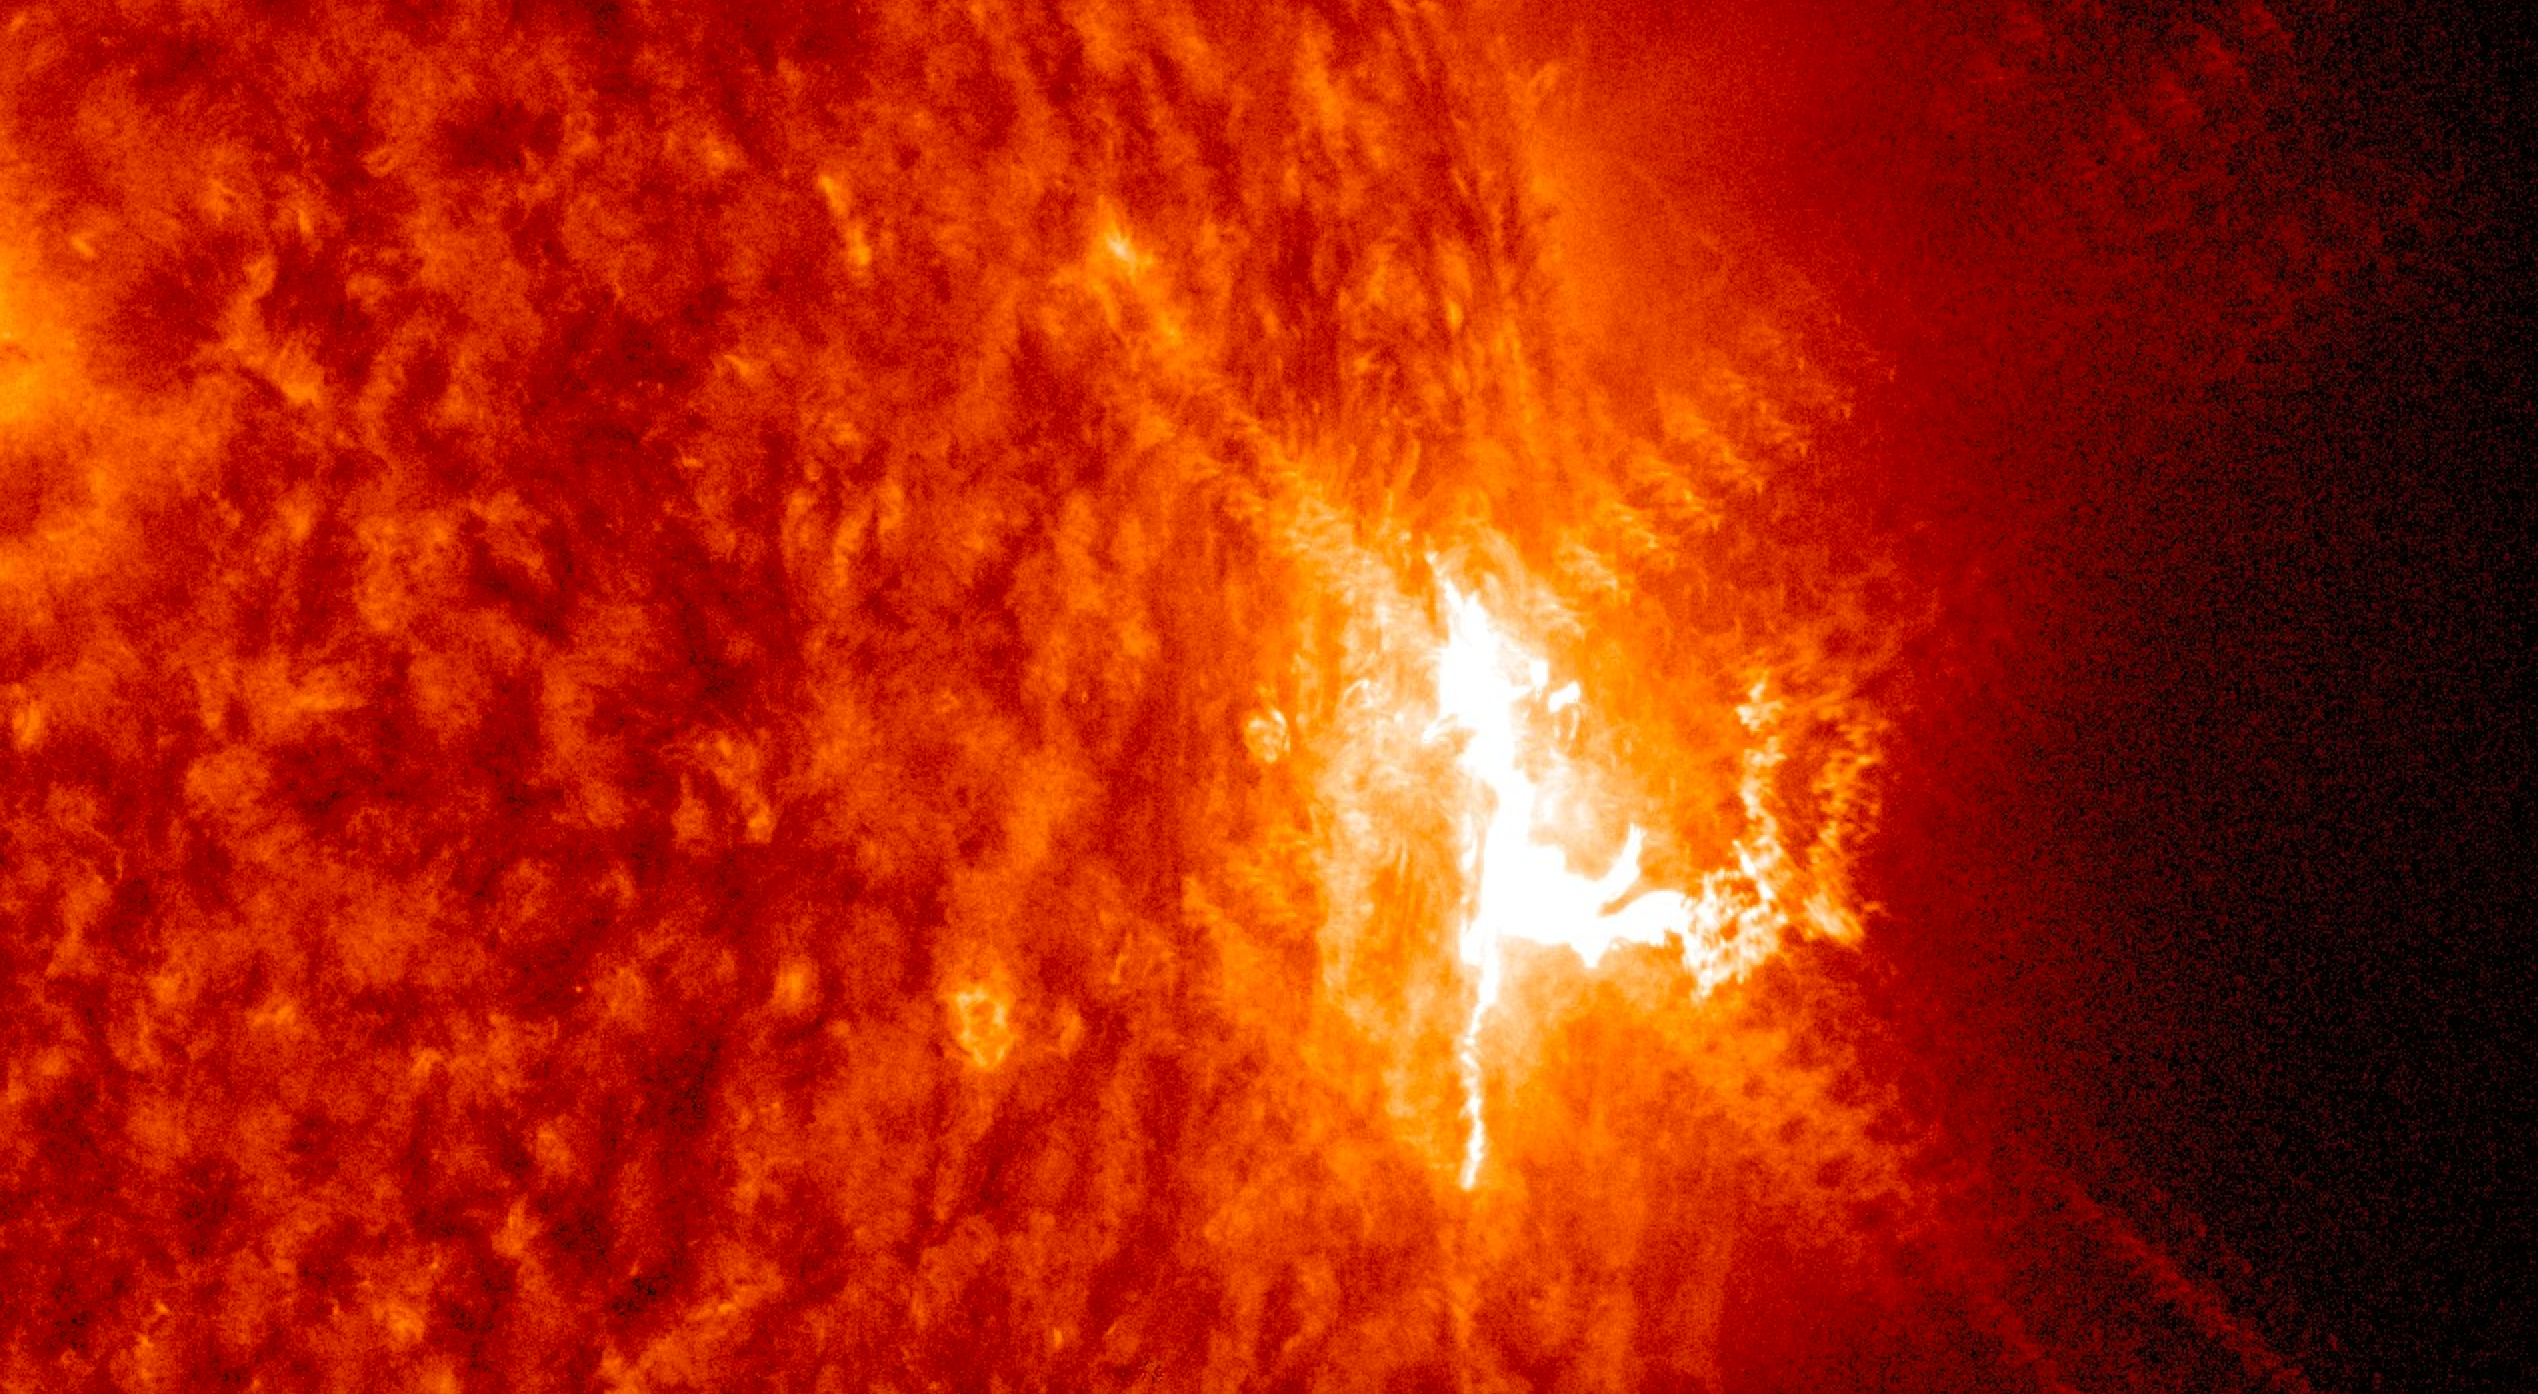

SDO Sees Trio of Mid-Level Flares

The sun emitted three mid-level solar flares on July 22-23, 2016, the strongest peaking at 1:16 am EDT on July 23. The sun is currently in a period of low activity, moving toward what's called solar minimum when there are few to no solar eruptions – so these flares were the first large ones observed since April. They are categorized as mid-strength flares, substantially less intense than the most powerful solar flares. These flares were classified as M-level flares. M-class flares are the category just below the most intense flares, X-class flares. The number provides more information about its strength. An M2 is twice as intense as an M1, an M3 is three times as intense, etc. Of these three flares: The first was an M5.0, which peaked at 10:11 pm EDT on July 22, 2016. The second -- the strongest -- was an M7.6, which peaked at 1:16 am EDT on July 23. The final was an M5.5, which peaked 15 minutes later at 1:31 am EDT.

Credit: NASA/Goddard/SDO